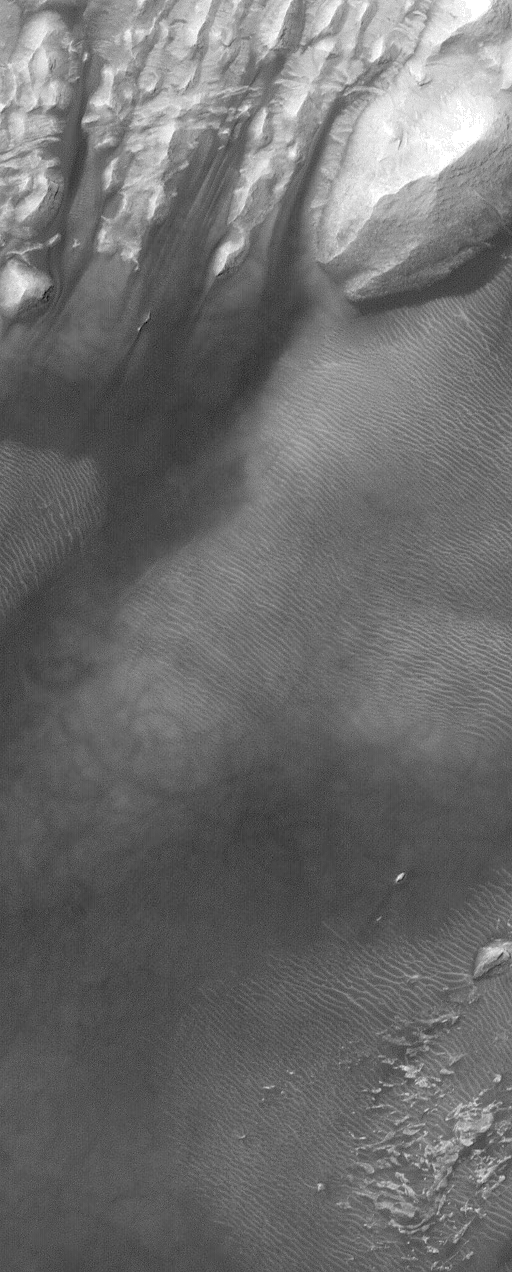

Rippled Dune

10 October 2004
This Mars Global Surveyor (MGS) Mars Orbiter Camera (MOC) image shows ripples on the surface of a dune in a crater west of Sinus Meridiani near 2.5°N, 9.3°W. Most martian dune surfaces do not show ripples at the scale of MOC images—a higher resolution (better than 15 cm/pixel) view would be needed. These ripples are probably not typical sand ripples; they may be coarser-grained granule ripples (usually made up, in part, of grains 1-4 millimeters in size). The light-toned features in the image are wind-eroded outcrops of sedimentary rock. The image covers an area about 1.5 km (~0.9 mi) wide. Sunlight illuminates the scene from the upper left.

Credit: NASA/JPL/Malin Space Science Systems